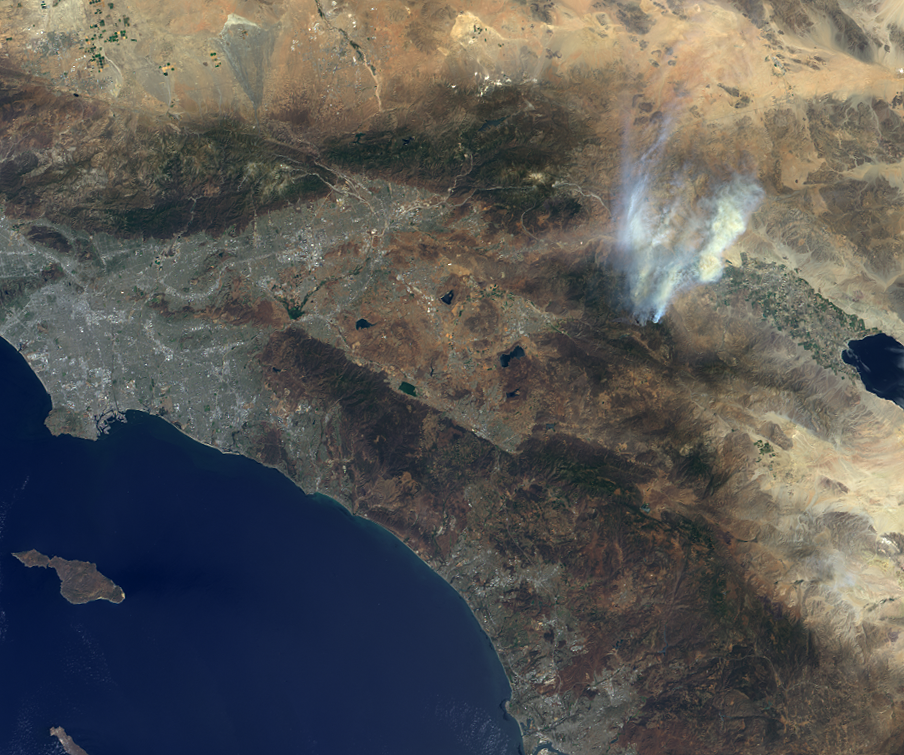

NASA’s MISR Instrument Captures View of Mountain Fire Near Idyllwild, Calif.

Nearly 20 large wildland fires are currently raging in the western United States, fueled by severe and extreme drought conditions and high daytime temperatures. As of July 19, 2013, the Mountain Fire, which began on July 15 in the San Jacinto Wilderness in Southern California, had grown to more than 24,800 acres (nearly 39 square miles, or 100 square kilometers), forcing the evacuation of the nearby towns of Idyllwild and Fern Valley. More than 3,000 firefighting personnel are on the scene, but due to the ruggedness of the terrain, the fire is currently only 15 percent contained (http://www.inciweb.org/incident/3516/).

The Multi-angle Imaging SpectroRadiometer (MISR) instrument on NASA’s Terra spacecraft passed over the wildfire around 11:40 a.m. PDT on July 17, 2013. The image is oriented so that north is toward the top. Los Angeles and the Pacific Ocean can been seen to the left and the Salton Sea is the dark feature in the right center of the image. Analyses of the MISR data indicate that the smoke from the fire reaches altitudes from 2.5 to 3 miles (4 to 5 kilometers) above sea level with very light winds at this time.

The image extends from about 34.8 degrees north to 32.7 degrees north and 118.5 degrees west to 115.8 degrees west, covering about 143 miles (230 kilometers) in the north-south direction and 155 miles (250 kilometers) in the east-west direction. The images are a portion of the data acquired during Terra orbit 72236 from blocks 63 to 64 within World Reference System-2 path 40.

MISR was built and is managed by NASA’s Jet Propulsion Laboratory, Pasadena, Calif., for NASA’s Science Mission Directorate, Washington, D.C. The Terra satellite is managed by NASA’s Goddard Space Flight Center, Greenbelt, Md. The MISR data were obtained from the NASA Langley Research Center Atmospheric Science Data Center. JPL is a division of the California Institute of Technology.

Credit: NASA/GSFC/LaRC/JPL, MISR Team